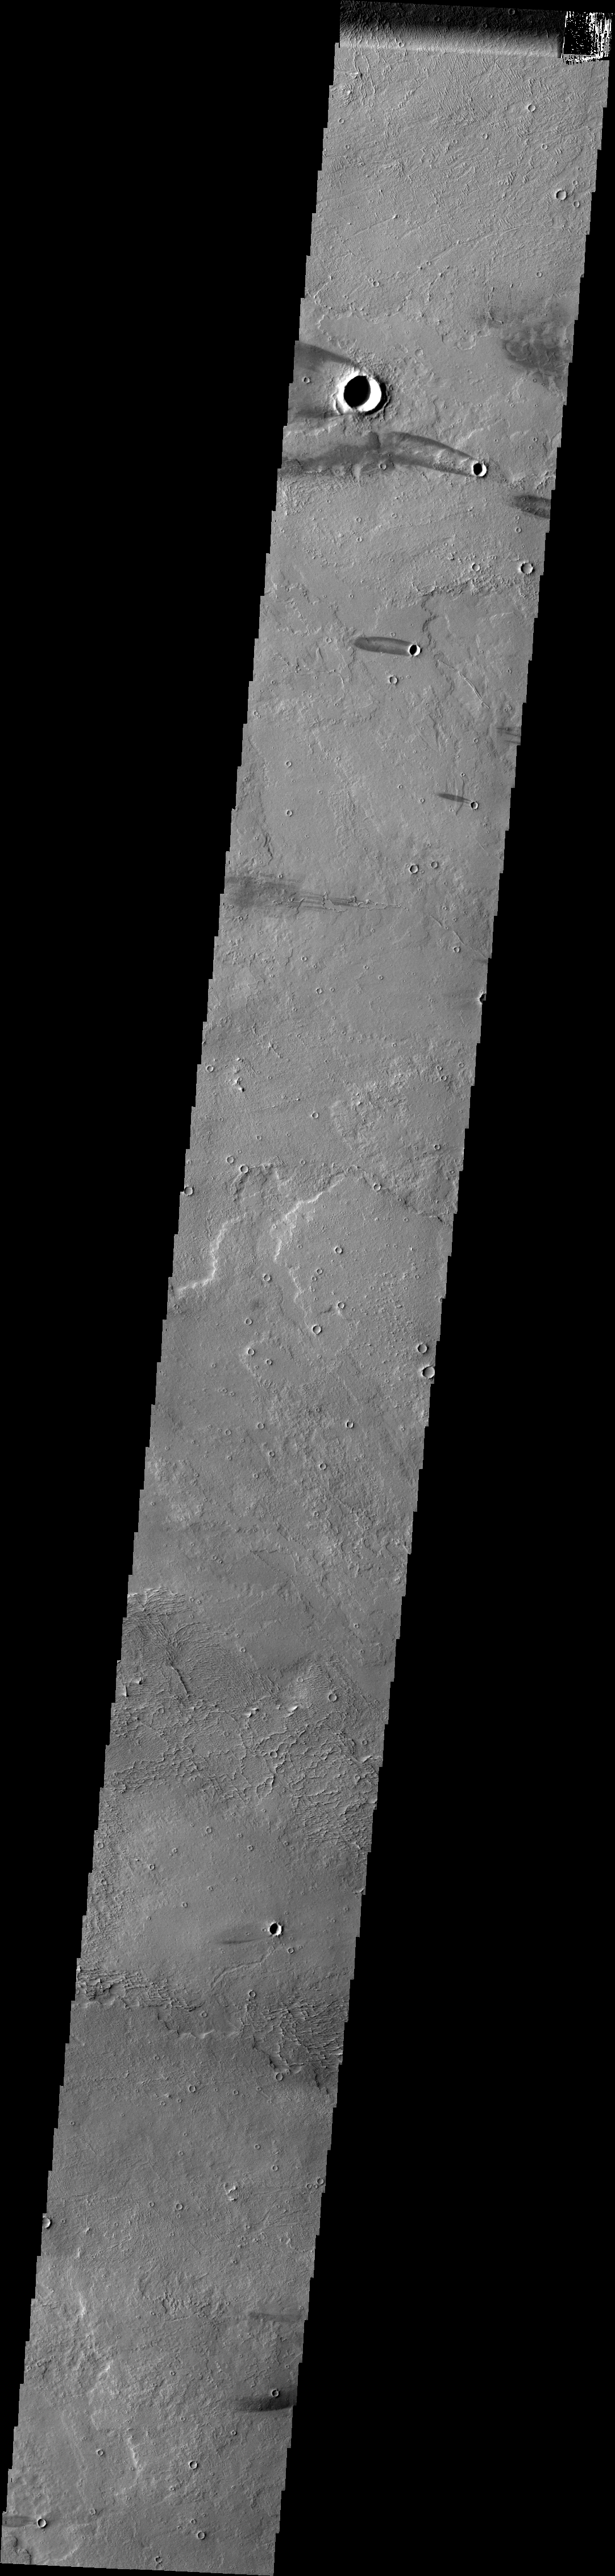

Daedalia Planum

Daedalia Planum is comprised of extensive volcanic flows. Windstreaks have developed in the lee of many craters within the planum. The dark exterior of the streak shows where wind has eroded fine material, the brighter interior of the streak is where fines have remained or been deposited due to turbulence.

Image information: VIS instrument. Latitude -9.7N, Longitude 223.6E. 35 meter/pixel resolution.

Please see the THEMIS Data Citation Note for details on crediting THEMIS images.

Note: this THEMIS visual image has not been radiometrically nor geometrically calibrated for this preliminary release. An empirical correction has been performed to remove instrumental effects. A linear shift has been applied in the cross-track and down-track direction to approximate spacecraft and planetary motion. Fully calibrated and geometrically projected images will be released through the Planetary Data System in accordance with Project policies at a later time.

NASA’s Jet Propulsion Laboratory manages the 2001 Mars Odyssey mission for NASA’s Office of Space Science, Washington, D.C. The Thermal Emission Imaging System (THEMIS) was developed by Arizona State University, Tempe, in collaboration with Raytheon Santa Barbara Remote Sensing. The THEMIS investigation is led by Dr. Philip Christensen at Arizona State University. Lockheed Martin Astronautics, Denver, is the prime contractor for the Odyssey project, and developed and built the orbiter. Mission operations are conducted jointly from Lockheed Martin and from JPL, a division of the California Institute of Technology in Pasadena.

Credit: NASA/JPL/ASU